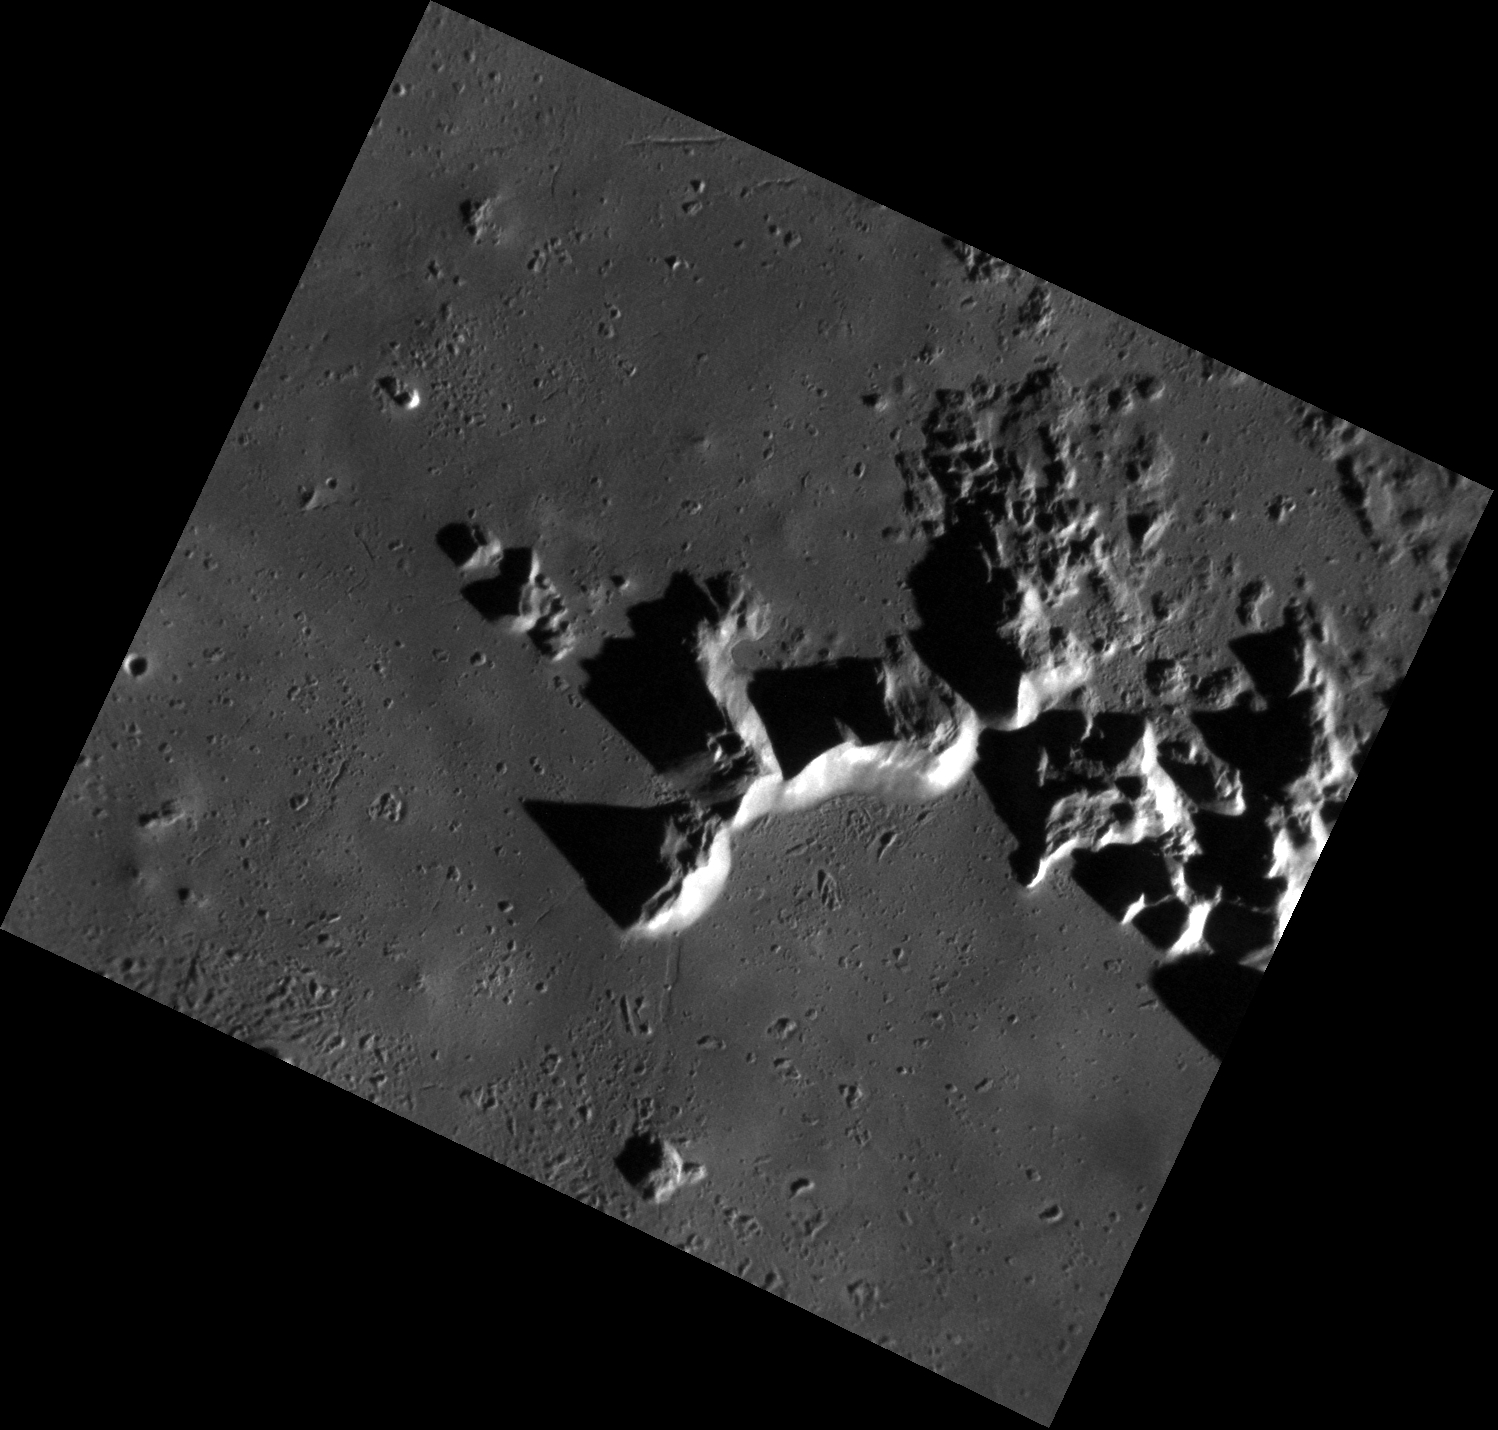

It’s Not Mt. Fuji …

This image focuses on the central peaks and impact melt of Hokusai crater. The contrast between the illuminated sides of these peaks and their shadows make this a striking image. It is interesting to note that the smooth floor surrounding the mountains was formed from cooling impact melt generated from the heat and energy of the original impact. The crater’s name honors the Japanese painter and printmaker, Katsushika Hokusai (1760-1849) who possessed a slight obsession with the famous volcano Mt. Fuji. Hokusai’s most well known work is “Mount Fuji Seen Below a Wave at Kanagawa.”

This image was acquired as a high-resolution targeted observation. Targeted observations are images of a small area on Mercury’s surface at resolutions much higher than the 200-meter/pixel morphology base map. It is not possible to cover all of Mercury’s surface at this high resolution, but typically several areas of high scientific interest are imaged in this mode each week.

Date acquired: July 29, 2011
Image Mission Elapsed Time (MET): 220460258
Image ID: 566860
Instrument: Narrow Angle Camera (NAC) of the Mercury Dual Imaging System (MDIS)
Center Latitude: 58.03°
Center Longitude: 16.52° E
Resolution: 24 meters/pixel
Scale: The image is approximately 28 km wide (17 mi.)
Incidence Angle: 75.4°
Emission Angle: 28.5°
Phase Angle: 104.0°

The MESSENGER spacecraft is the first ever to orbit the planet Mercury, and the spacecraft’s seven scientific instruments and radio science investigation are unraveling the history and evolution of the Solar System’s innermost planet. MESSENGER acquired over 150,000 images and extensive other data sets. MESSENGER is capable of continuing orbital operations until early 2015.

For information regarding the use of images, see the MESSENGER image use policy.

Credit: NASA/Johns Hopkins University Applied Physics Laboratory/Carnegie Institution of Washington